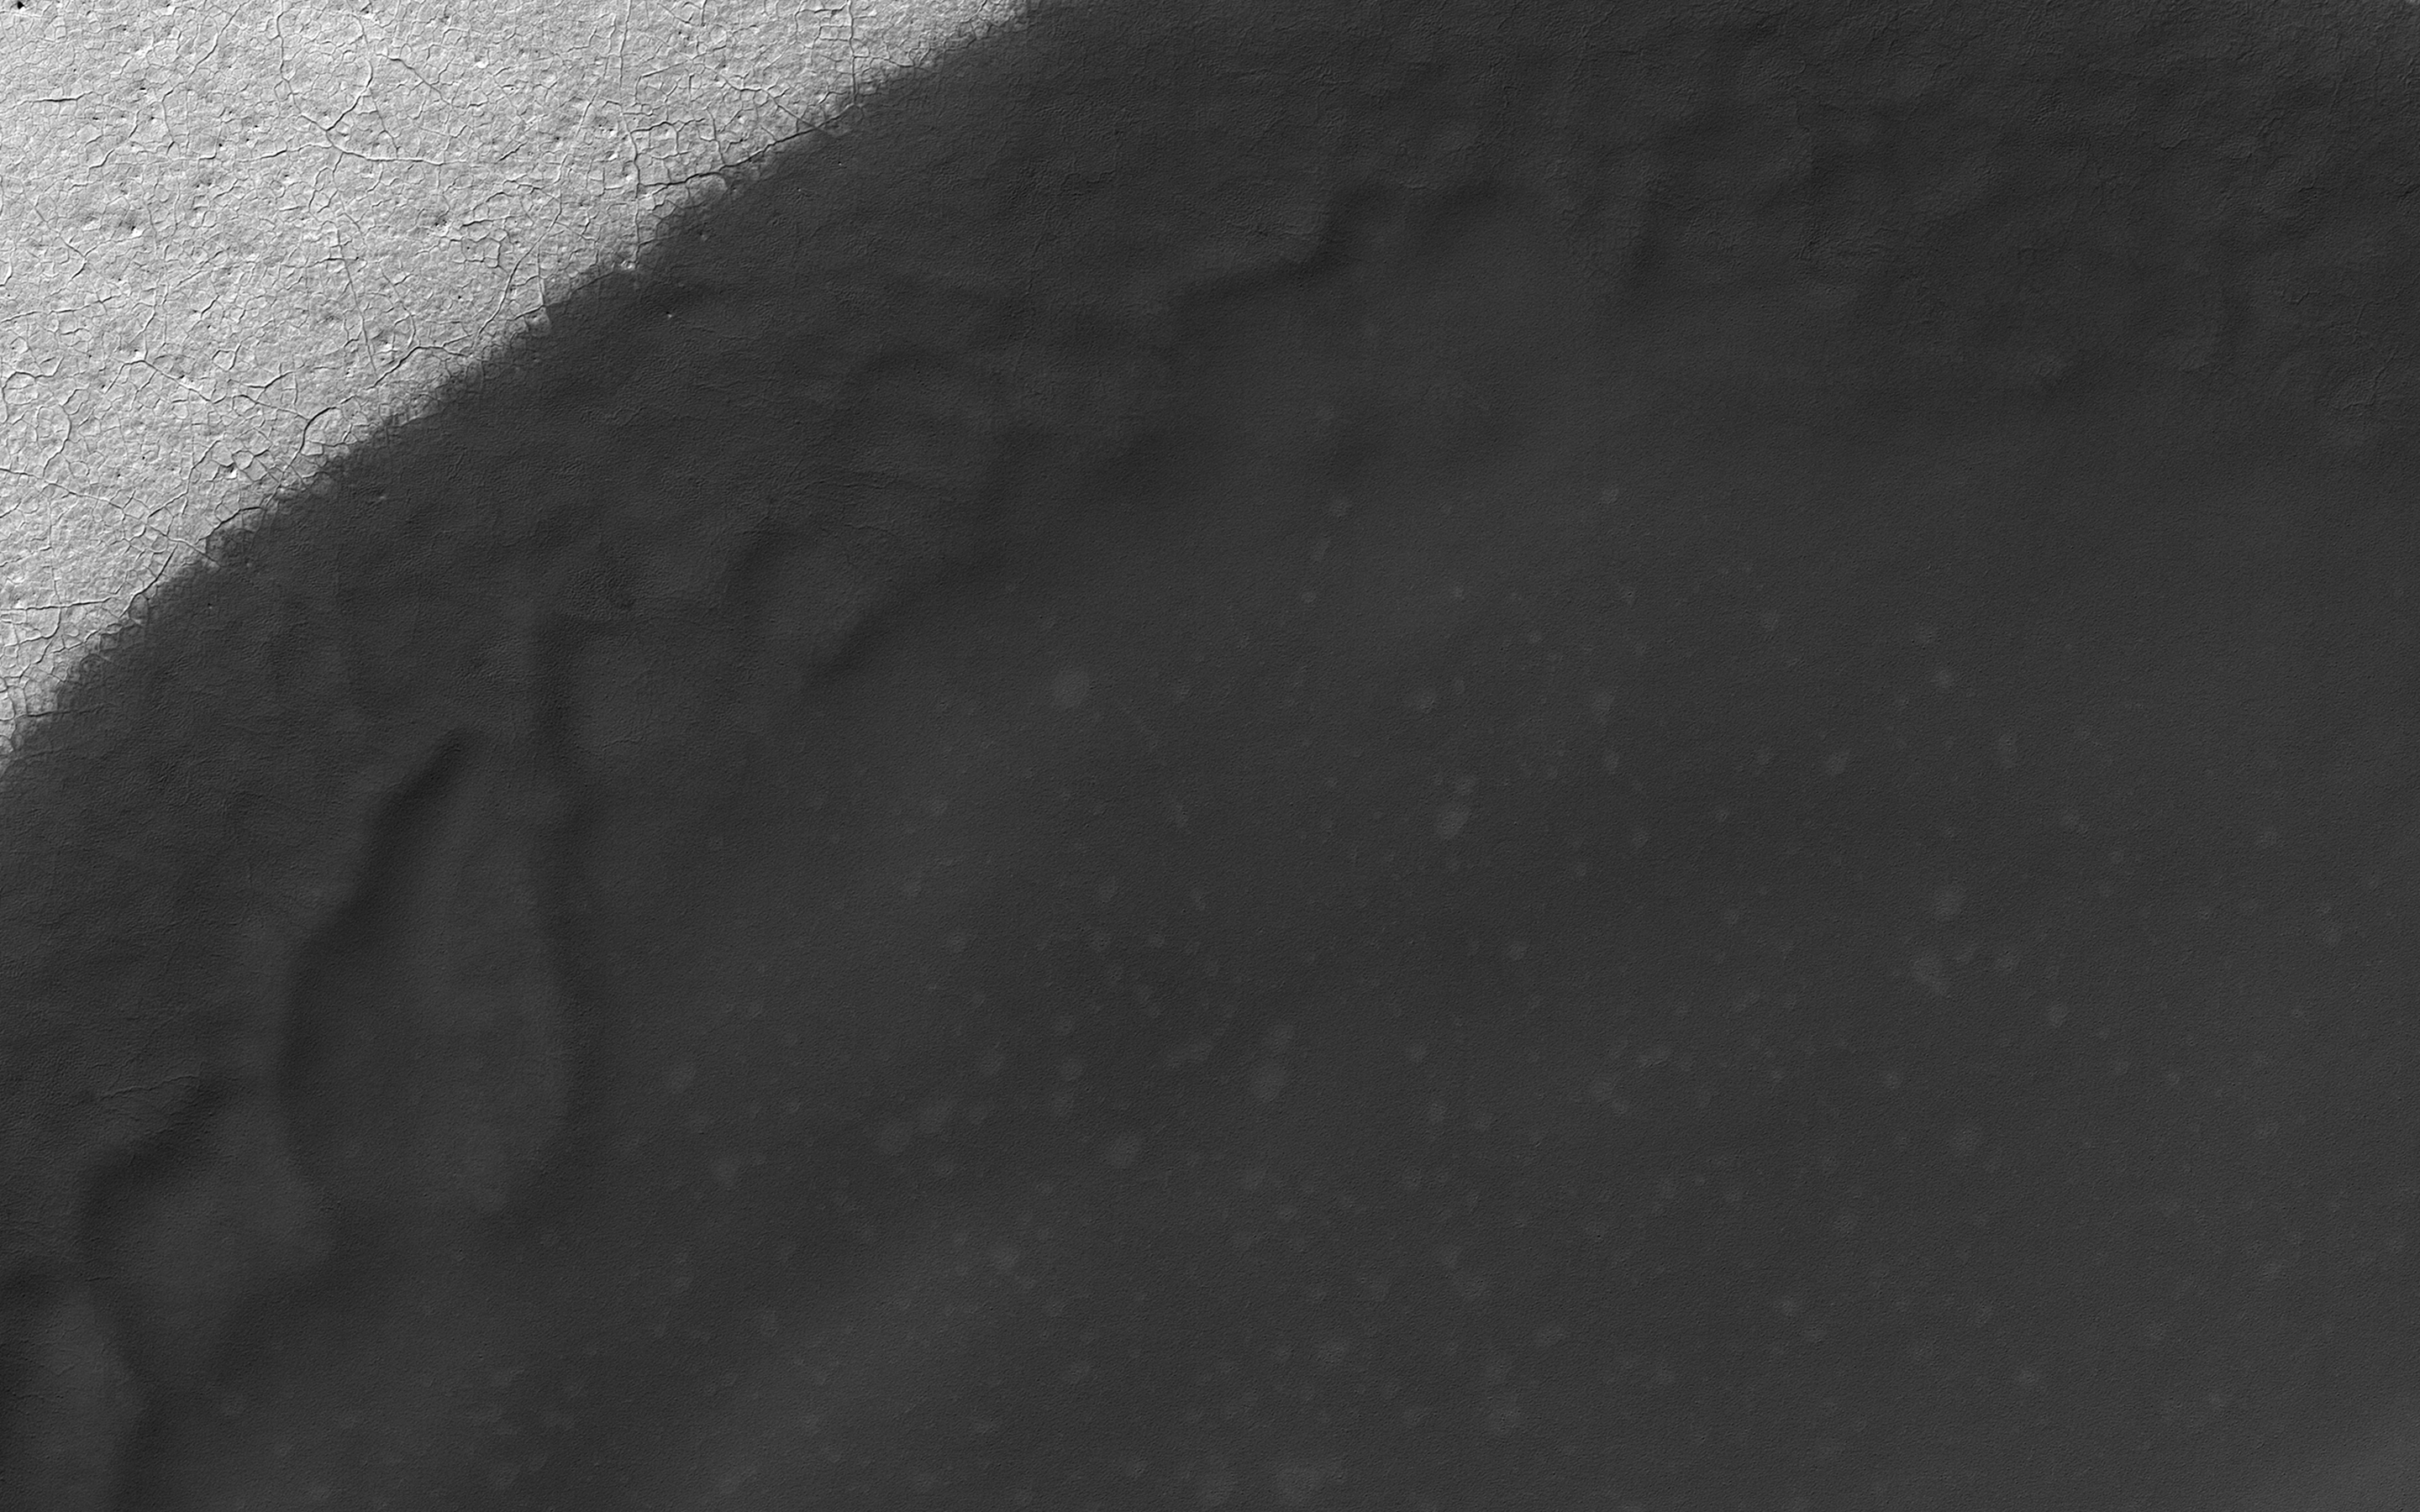

Dune Transition in the High Southern Latitudes

Sand dune populations on Mars can vary widely with respect to morphology, relief, and activity. One of the most striking examples occurs with the many dune fields of the high Southern latitudes.

When we venture south of -60 degrees latitude, we see increasing signs of dune degradation, with subdued dune brinks and broad sandy aprons, rather than sharp, dune crests and distinct boundaries (see PIA21571). Dunes this far south are also very modest in height, often consisting solely of flat sand sheets. Additionally, global monitoring campaigns are revealing a noticeable lack of changes in these bedform positions, whereas many dunes and ripples to the north are migrating across the surface (see PIA12289).

This image shows a moderate sized dune field (-72 degrees latitude) that displays most of these morphologic features and a noticeable absence of dune crests. This transition is likely related to polar processes, ground ice, and changes in regional climate relative to the rest of the planet.

The map is projected here at a scale of 50 centimeters (19.7 inches) per pixel. [The original image scale is 49.6 centimeters (19.5 inches) per pixel (with 2 x 2 binning); objects on the order of 149 centimeters (58.6 inches) across are resolved.] North is up.

The University of Arizona, Tucson, operates HiRISE, which was built by Ball Aerospace & Technologies Corp., Boulder, Colo. NASA’s Jet Propulsion Laboratory, a division of Caltech in Pasadena, California, manages the Mars Reconnaissance Orbiter Project for NASA’s Science Mission Directorate, Washington.

Credit: NASA/JPL-Caltech/Univ. of Arizona